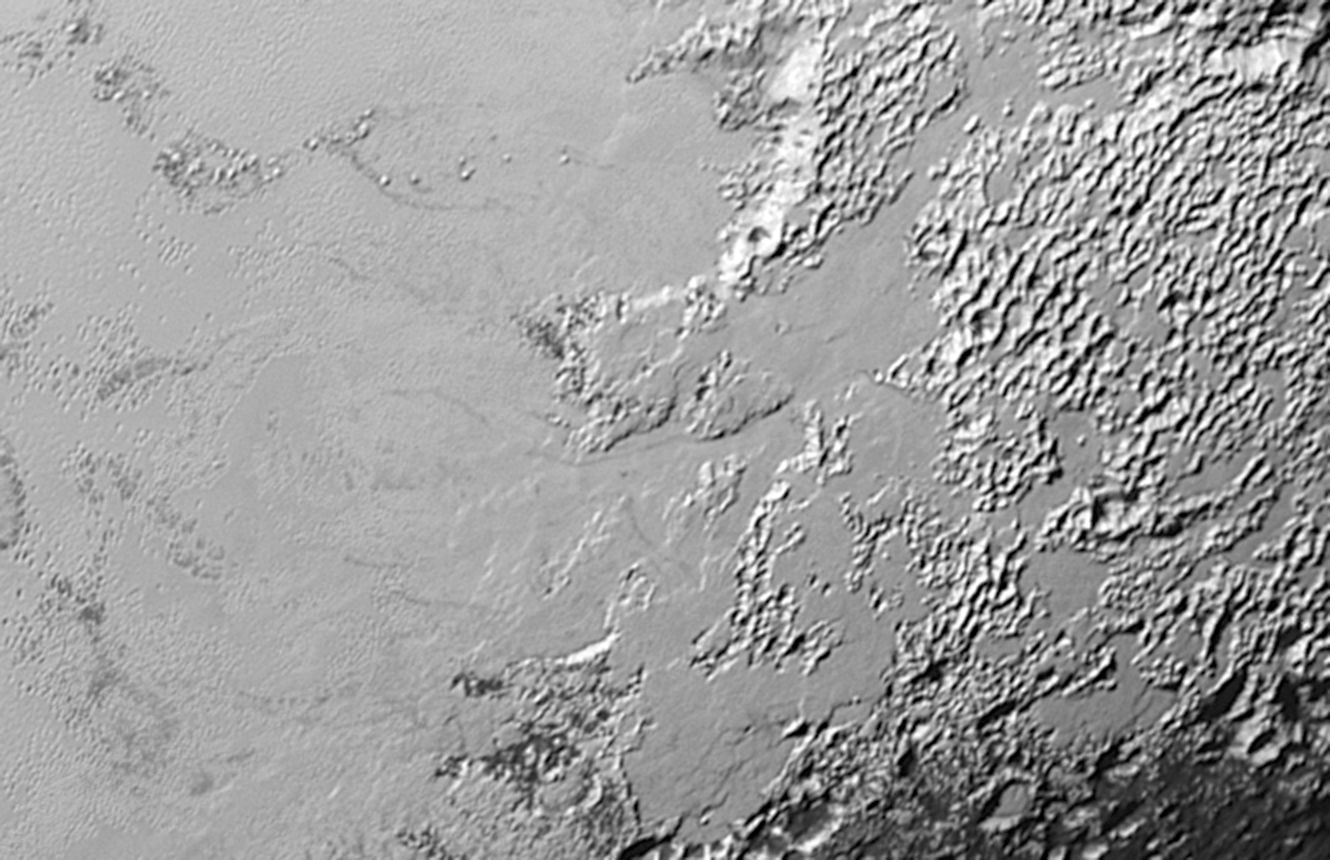

Valley Glaciers on Pluto

Figure 1

Ice (probably frozen nitrogen) that appears to have accumulated on the uplands on the right side of this 390-mile (630-kilometer) wide image is draining from Pluto’s mountains onto the informally named Sputnik Planum through the 2- to 5-mile (3- to 8- kilometer) wide valleys indicated by the red arrows (Figure 1). The flow front of the ice moving into Sputnik Planum is outlined by the blue arrows. The origin of the ridges and pits on the right side of the image remains uncertain.

The Johns Hopkins University Applied Physics Laboratory in Laurel, Maryland, designed, built, and operates the New Horizons spacecraft, and manages the mission for NASA’s Science Mission Directorate. The Southwest Research Institute, based in San Antonio, leads the science team, payload operations and encounter science planning. New Horizons is part of the New Frontiers Program managed by NASA’s Marshall Space Flight Center in Huntsville, Alabama.

Credit: NASA/Johns Hopkins University Applied Physics Laboratory/Southwest Research Institute